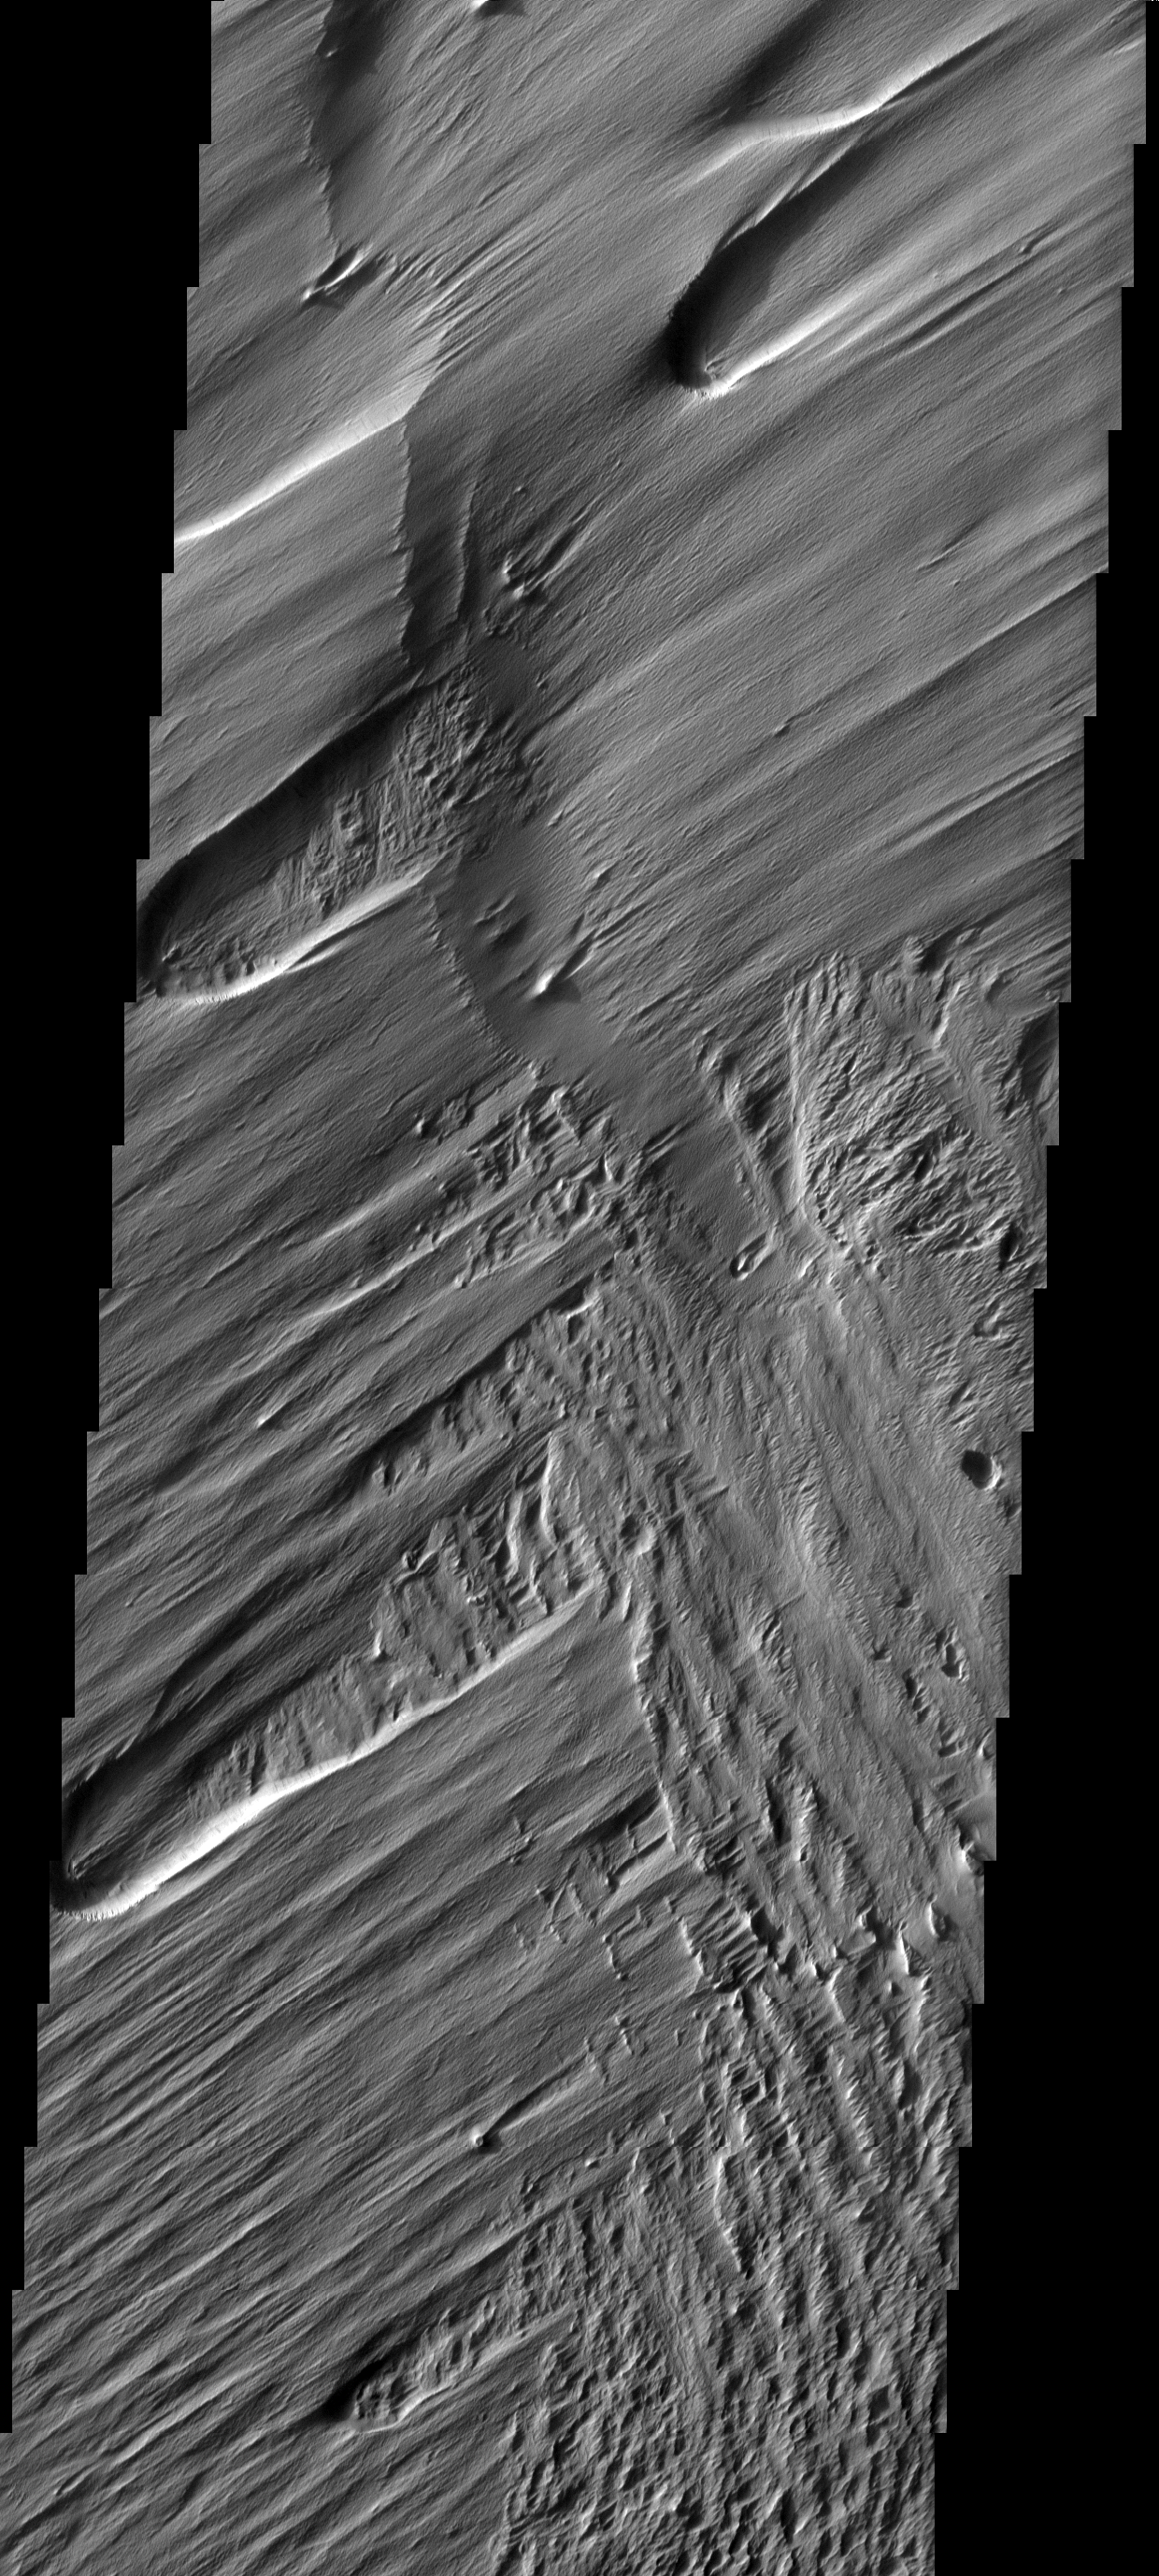

Wind Action

The action of the wind is sculpting and removing material in this area. The older surface below is being re-exposed, a process called exhumation.

Image information: VIS instrument. Latitude -1.2N, Longitude 204.5E. 18 meter/pixel resolution.

Please see the THEMIS Data Citation Note for details on crediting THEMIS images.

Note: this THEMIS visual image has not been radiometrically nor geometrically calibrated for this preliminary release. An empirical correction has been performed to remove instrumental effects. A linear shift has been applied in the cross-track and down-track direction to approximate spacecraft and planetary motion. Fully calibrated and geometrically projected images will be released through the Planetary Data System in accordance with Project policies at a later time.

NASA’s Jet Propulsion Laboratory manages the 2001 Mars Odyssey mission for NASA’s Office of Space Science, Washington, D.C. The Thermal Emission Imaging System (THEMIS) was developed by Arizona State University, Tempe, in collaboration with Raytheon Santa Barbara Remote Sensing. The THEMIS investigation is led by Dr. Philip Christensen at Arizona State University. Lockheed Martin Astronautics, Denver, is the prime contractor for the Odyssey project, and developed and built the orbiter. Mission operations are conducted jointly from Lockheed Martin and from JPL, a division of the California Institute of Technology in Pasadena.

Credit: NASA/JPL/ASU